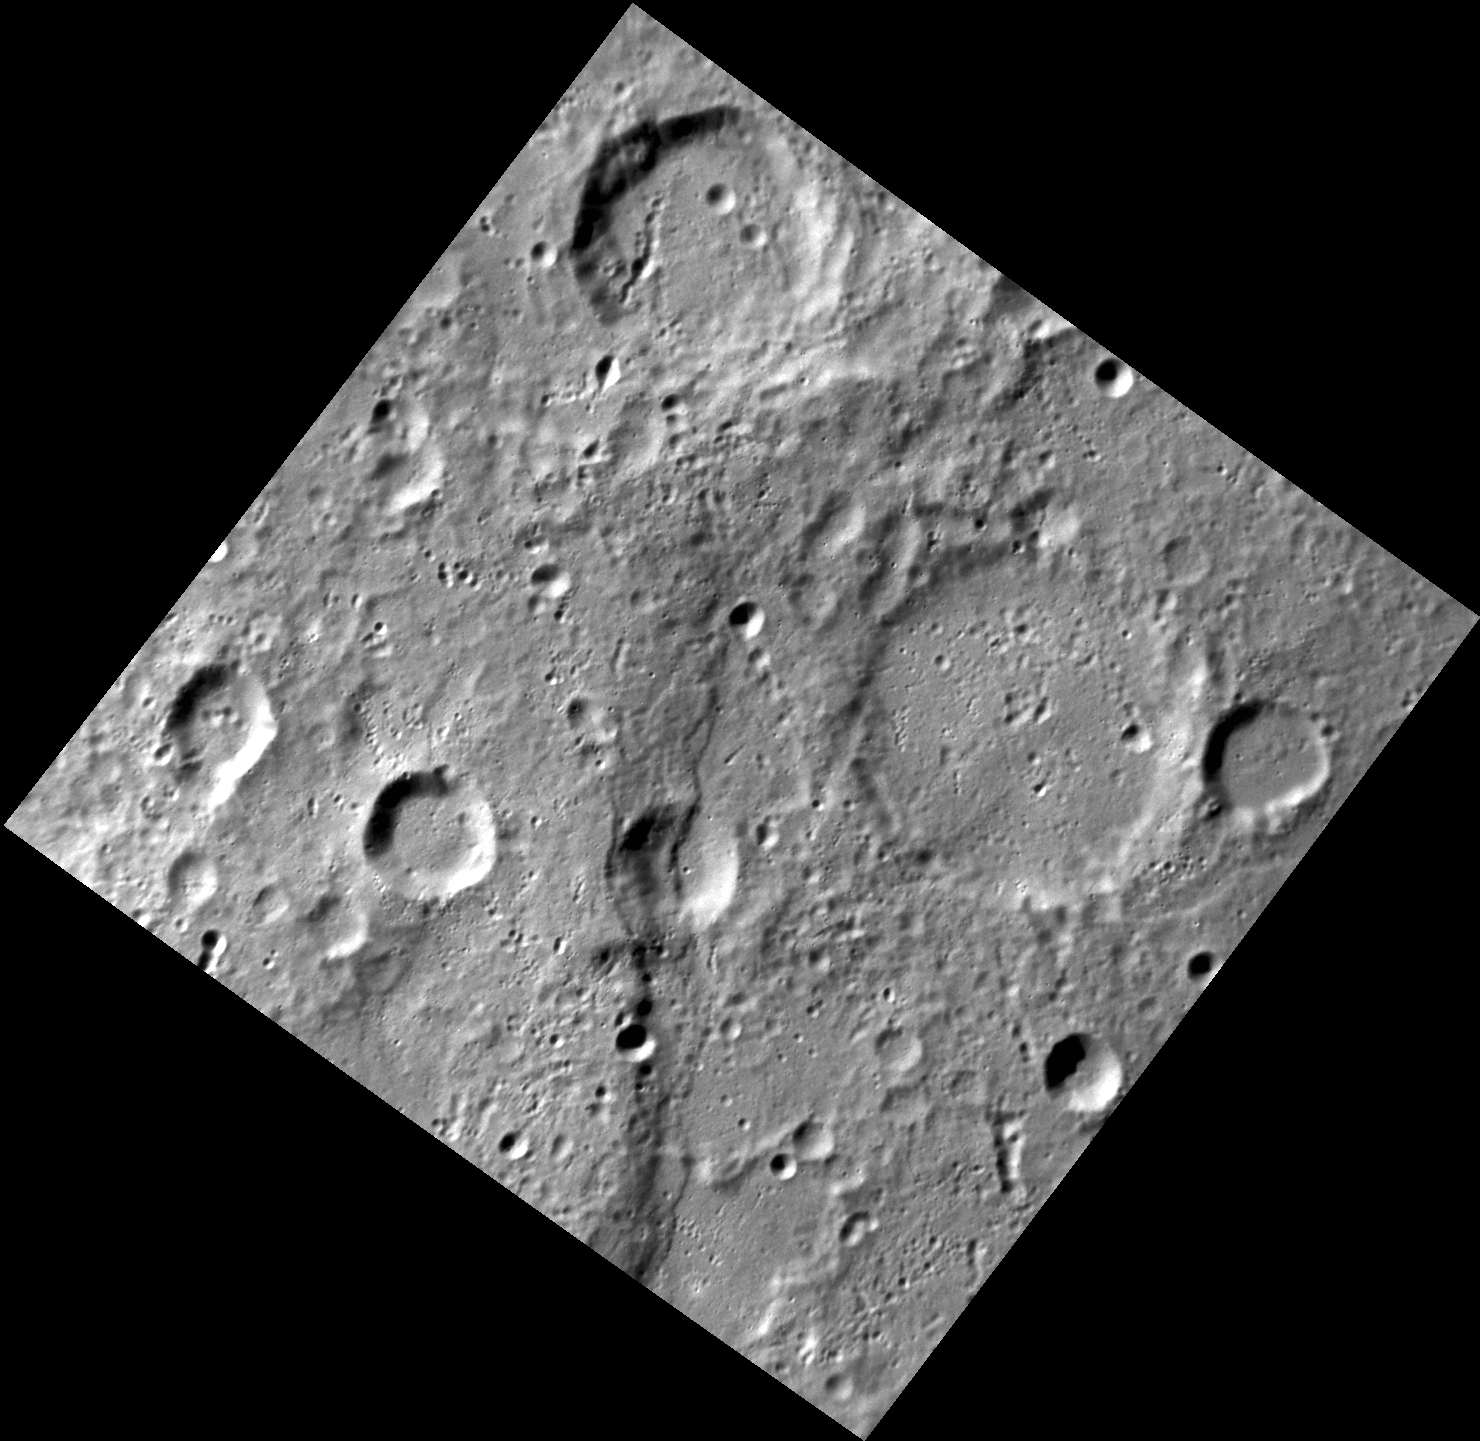

Conquest of the South Pole

One hundred years ago on this date (Dec. 14, 1911), Norwegian explorer Roald Amundsen and his party became the first people to reach the Earth’s south pole. The name of the ship that carried Amundsen to Antarctica was the Fram. The image above shows a portion of Fram Rupes on the planet Mercury, a long scarp (cliff) formed by compressive forces generated as the planet’s interior cooled and contracted. According to the convention adopted by the International Astronomical Union, rupes year mission, but several areas of high scientific interest are generally imaged in this mode each week.

This image was acquired as a high-resolution targeted observation. Targeted observations are images of a small area on Mercury’s surface at resolutions much higher than the 250-meter/pixel (820 feet/pixel) morphology base map or the 1-kilometer/pixel (0.6 miles/pixel) color base map. It is not possible to cover all of Mercury’s surface at this high resolution during MESSENGER’s one-year mission, but several areas of high scientific interest are generally imaged in this mode each week.

The MESSENGER spacecraft is the first ever to orbit the planet Mercury, and the spacecraft’s seven scientific instruments and radio science investigation are unraveling the history and evolution of the Solar System’s innermost planet. Visit the Why Mercury? section of this website to learn more about the key science questions that the MESSENGER mission is addressing. During the one-year primary mission, MDIS is scheduled to acquire more than 75,000 images in support of MESSENGER’s science goals.

Date acquired: November 06, 2011
Image Mission Elapsed Time (MET): 229066087
Image ID: 978519
Instrument: Narrow Angle Camera (NAC) of the Mercury Dual Imaging System (MDIS)
Center Latitude: -55.5°
Center Longitude: 267.8° E
Resolution: 152 meters/pixel
Scale: The edges of the image are about 157 km long.
Incidence Angle: 67.2°
Emission Angle: 14.9°
Phase Angle: 81.2°

These images are from MESSENGER, a NASA Discovery mission to conduct the first orbital study of the innermost planet, Mercury. For information regarding the use of images, see the MESSENGER image use policy.

Credit: NASA/Johns Hopkins University Applied Physics Laboratory/Carnegie Institution of Washington